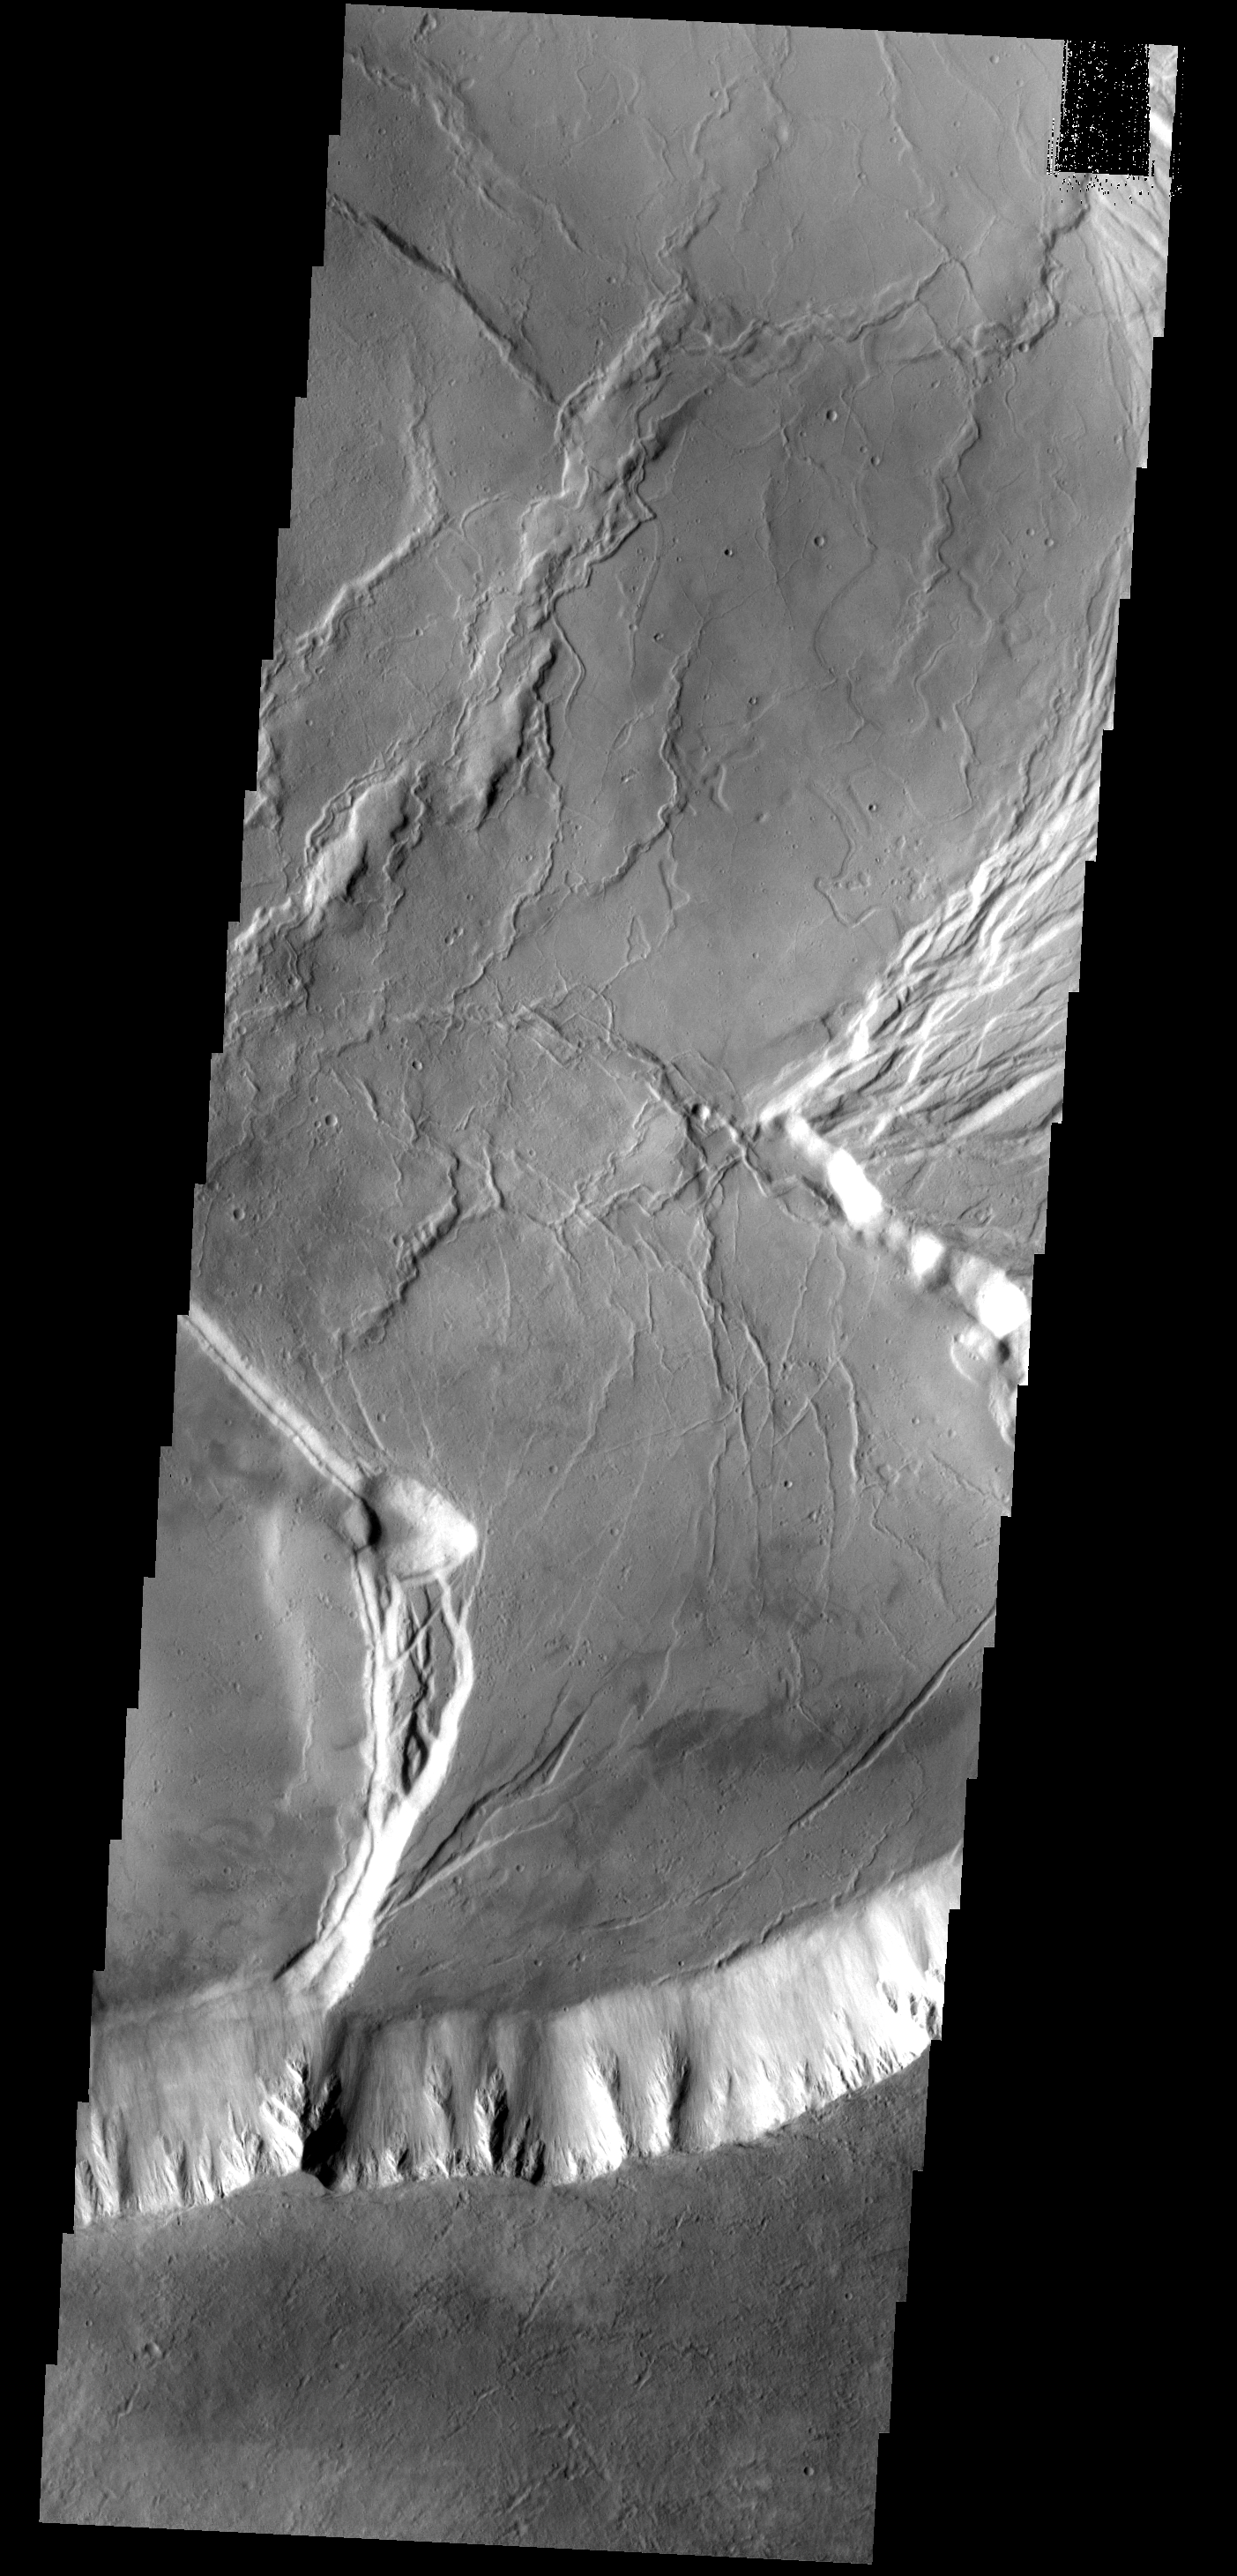

Olympus Mons

This image shows a portion of the summit caldera of Olympus Mons.

Image information: VIS instrument. Latitude 18.0N, Longitude 226.7E. 18 meter/pixel resolution.

Please see the THEMIS Data Citation Note for details on crediting THEMIS images.

Note: this THEMIS visual image has not been radiometrically nor geometrically calibrated for this preliminary release. An empirical correction has been performed to remove instrumental effects. A linear shift has been applied in the cross-track and down-track direction to approximate spacecraft and planetary motion. Fully calibrated and geometrically projected images will be released through the Planetary Data System in accordance with Project policies at a later time.

NASA’s Jet Propulsion Laboratory manages the 2001 Mars Odyssey mission for NASA’s Office of Space Science, Washington, D.C. The Thermal Emission Imaging System (THEMIS) was developed by Arizona State University, Tempe, in collaboration with Raytheon Santa Barbara Remote Sensing. The THEMIS investigation is led by Dr. Philip Christensen at Arizona State University. Lockheed Martin Astronautics, Denver, is the prime contractor for the Odyssey project, and developed and built the orbiter. Mission operations are conducted jointly from Lockheed Martin and from JPL, a division of the California Institute of Technology in Pasadena.

Credit: NASA/JPL/ASU